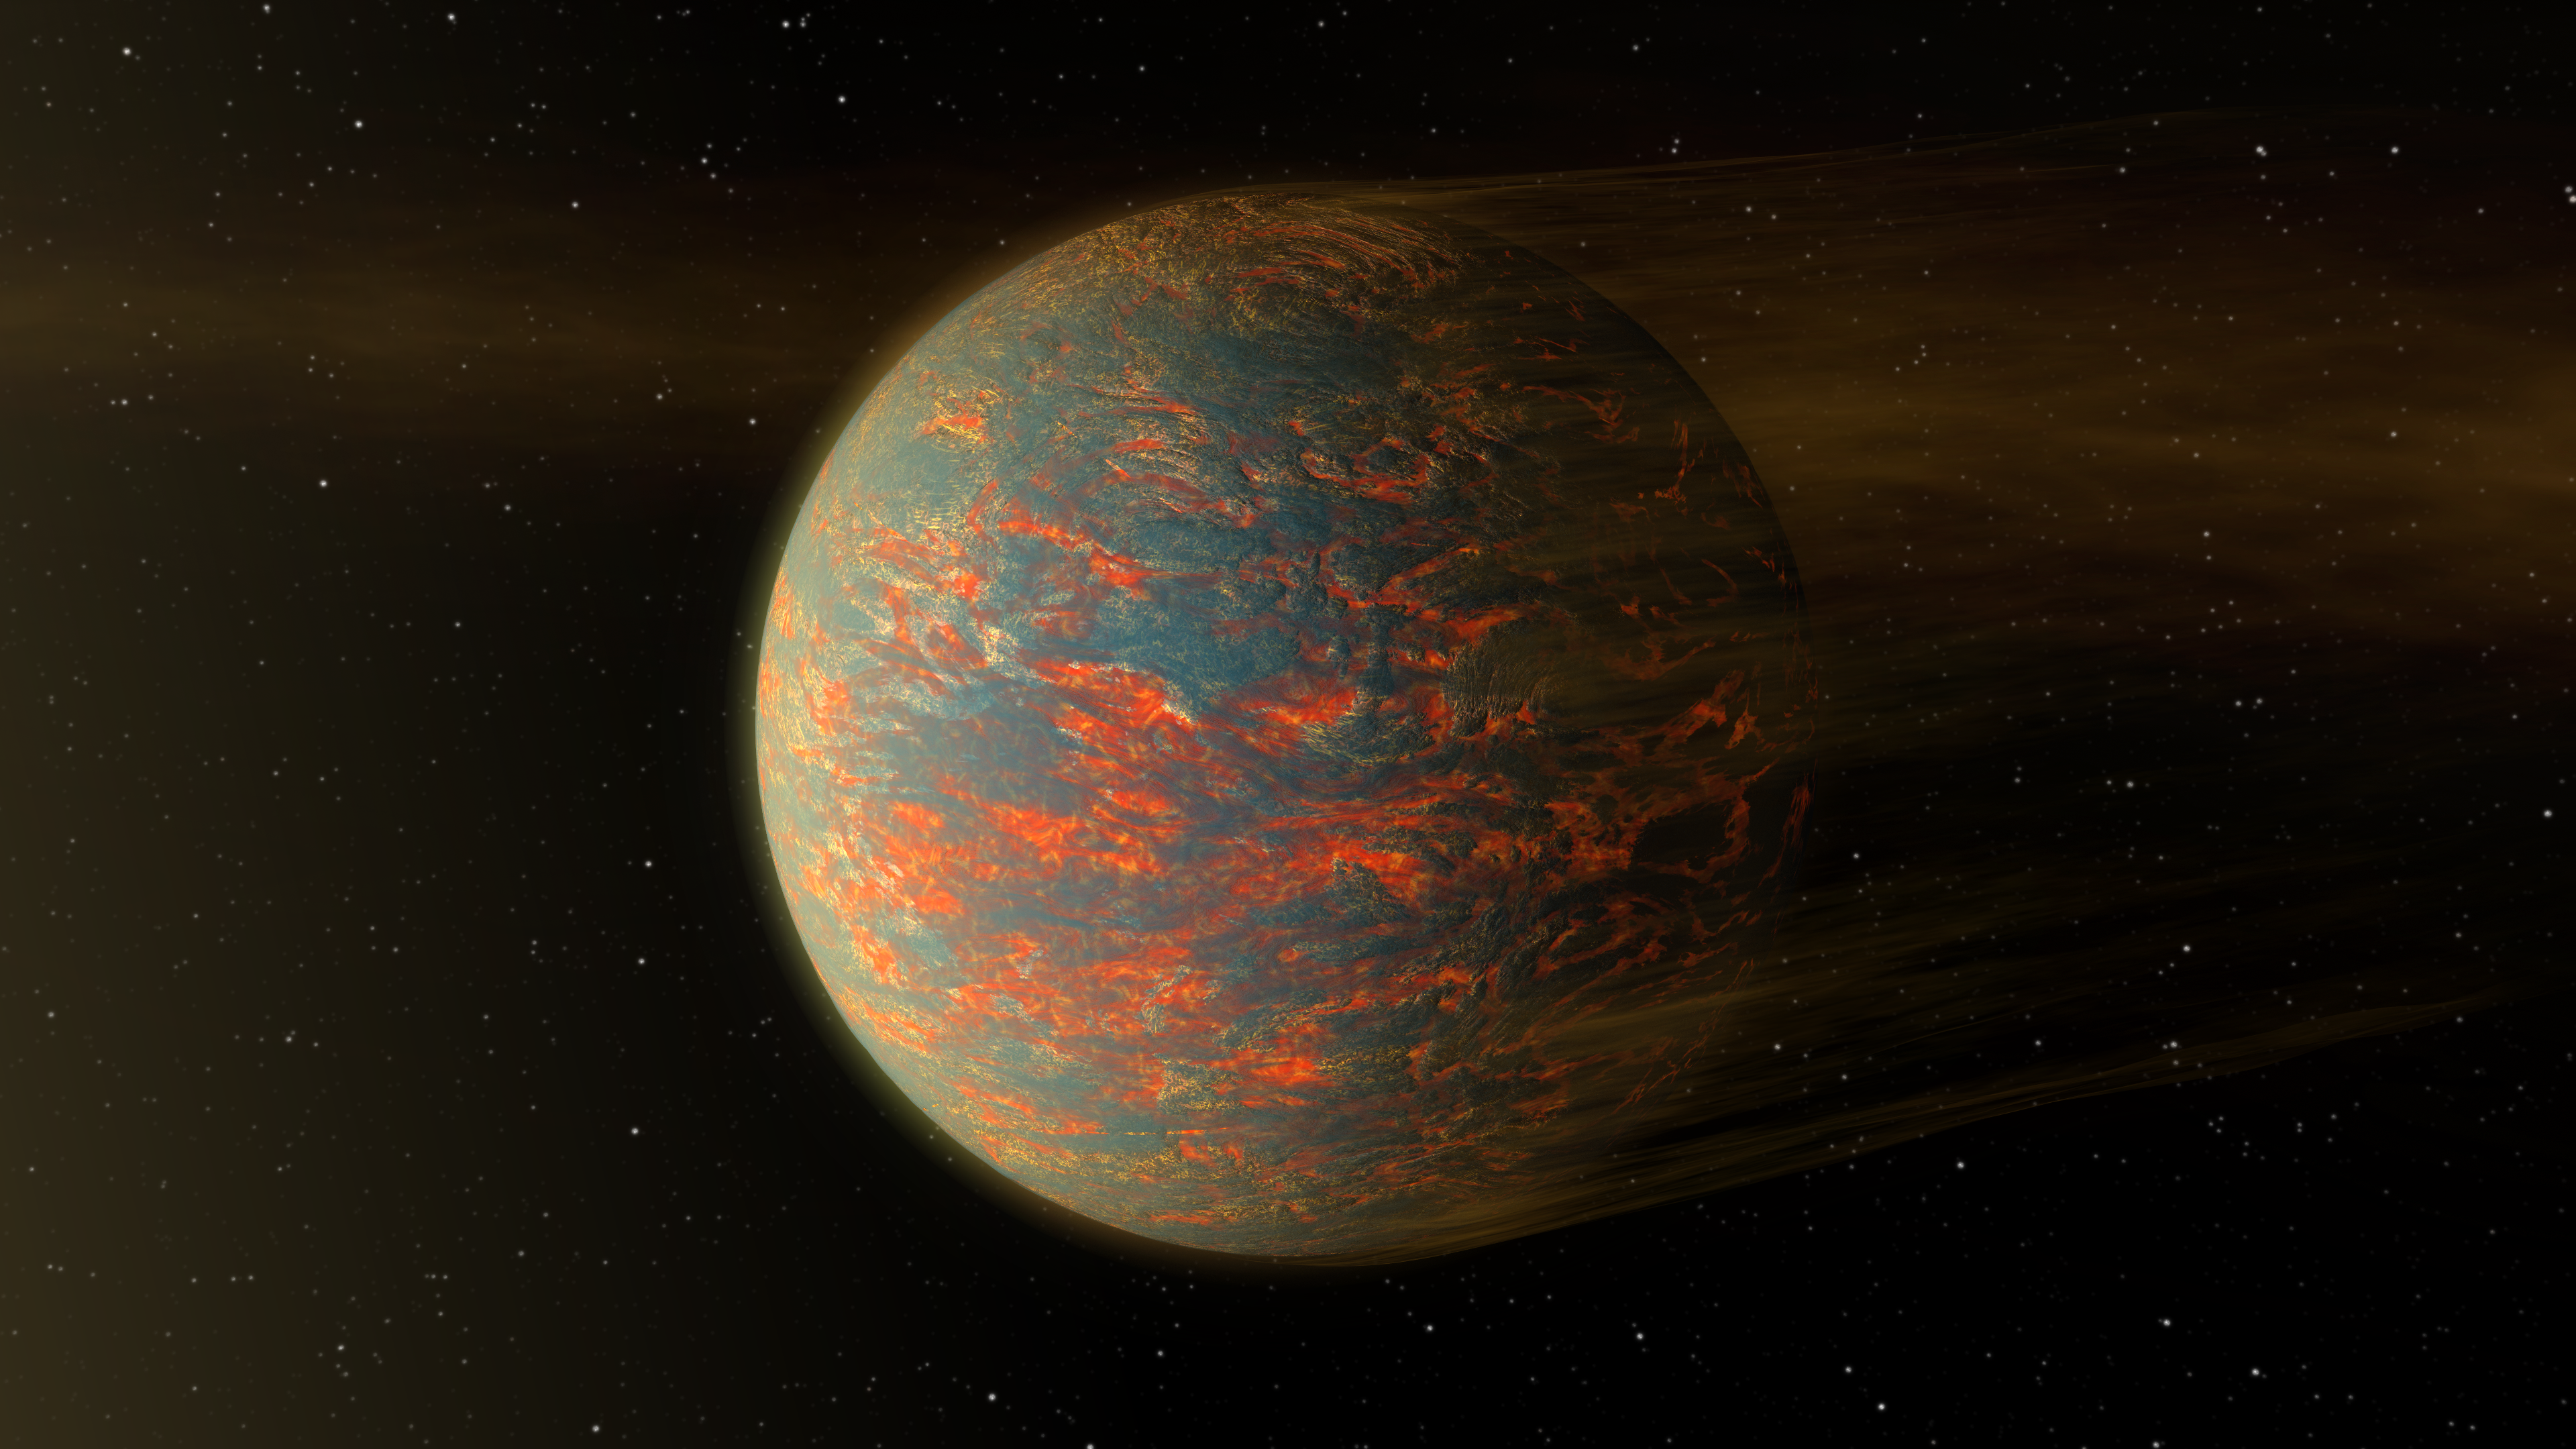

Hot-Lava World Illustration

This animated illustration shows one possible scenario for the hot, rocky exoplanet called 55 Cancri e, which is nearly two times as wide as Earth. New data from NASA’s Spitzer Space Telescope show that the planet has extreme temperature swings from one side to the other– and a possible reason for this might be the presence of lava pools.

This planet is tidally locked to its star, just as our moon is to Earth, which means that one side always sizzles under the heat of its star while the other side remains in the dark. If the planet were covered in lava, then the hot, sun-facing side of the planet would have liquid lava flows, while the colder, dark side would see solidified lava rock. The hardened lava would be unable to transport heat across the planet, explaining why Spitzer detected that the cold side of the planet is much colder than the hot side.

Such a lava planet, if it exists, would have dust streaming off of it, as illustrated here. Radiation and winds from the nearby star would blow off the material.

Scientists say that future observations with NASA’s upcoming James Webb Space Telescope should provide more details about the nature of this exotic world.

NASA’s Jet Propulsion Laboratory, Pasadena, Calif., manages the Spitzer Space Telescope mission for NASA’s Science Mission Directorate, Washington. Science operations are conducted at the Spitzer Science Center at the California Institute of Technology in Pasadena. Spacecraft operations are based at Lockheed Martin Space Systems Company, Littleton, Colorado. Data are archived at the Infrared Science Archive housed at the Infrared Processing and Analysis Center at Caltech. Caltech manages JPL for NASA.

Credit: NASA/JPL-Caltech